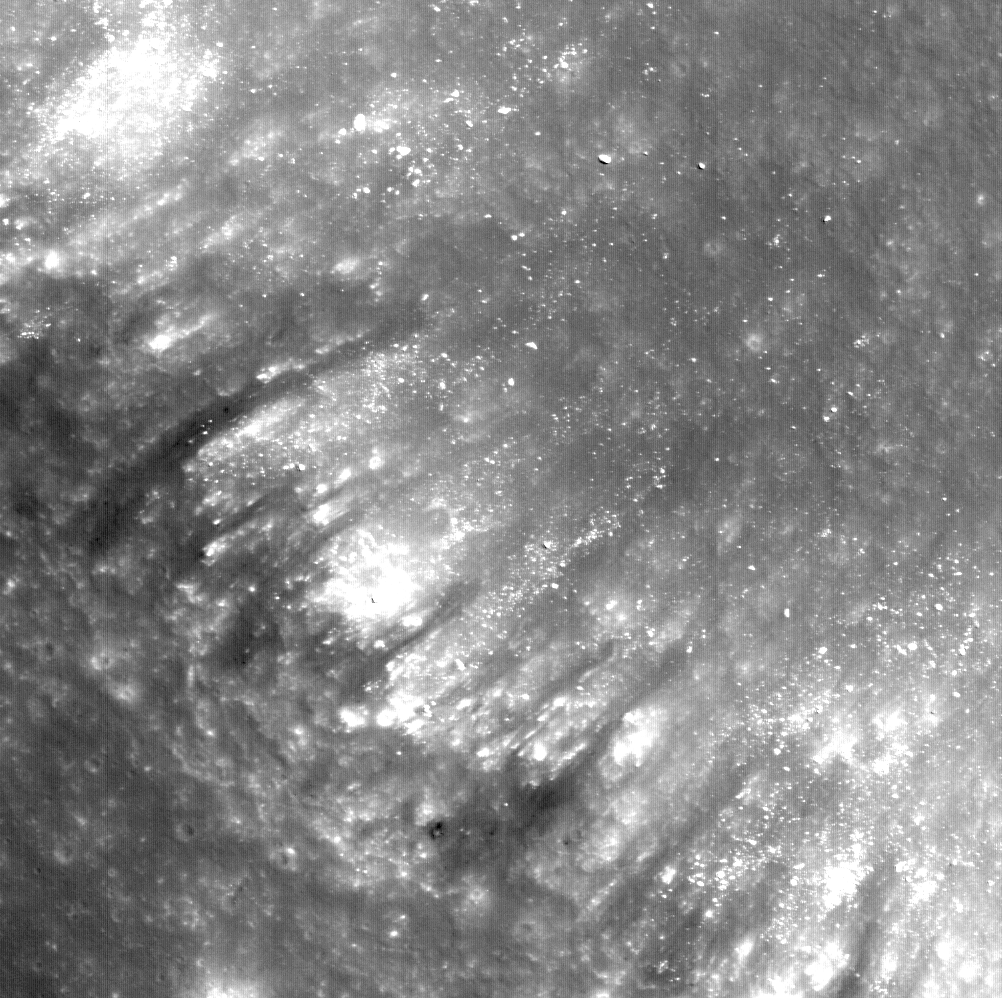

Alphonsus Crater Mantled Floor Fracture

Figure 1

Many fractures on the Moon are seen in the floors of ancient, flat-floored highlands craters. Such fracture networks often encircle all, or part of, the crater floor, and in some areas, show accumulated deposits of dark volcanic material. This Lunar Reconnaissance Orbiter Narrow Angle Camera (NAC) image (866 kilometers, or 538 miles across) shows a portion of one such fracture, located in the northeastern floor of Alphonsus crater. The fracture has been mantled by a dark, fine-grained pyroclastic deposit that appears to have moved down the wall of the fracture (at left) toward the floor (out of view to the upper right). The wall of the fracture is composed of light-colored rocks that are typical of the lunar highlands (mostly composed of anorthosite). Rocks and boulders of this bright material have also moved down the fracture wall; the largest one (near the top, center of the image) is about 8 meters across in its longest dimension. In some areas near the top of the fracture wall, dark boulders and mantling materials are seen. It is likely that this dark volcanic material came from a nearby volcanic vent located along this fracture network.

In Figure 1, LROC’s Wide Angle Camera (WAC) M117507741, the arrow indicates the approximate position of the closeup. A NASA Constellation Site is centered just to the southeast of this view.

NASA’s Goddard Space Flight Center built and manages the mission for the Exploration Systems Mission Directorate at NASA Headquarters in Washington. The Lunar Reconnaissance Orbiter Camera was designed to acquire data for landing site certification and to conduct polar illumination studies and global mapping. Operated by Arizona State University, LROC consists of a pair of narrow-angle cameras (NAC) and a single wide-angle camera (WAC). The mission is expected to return over 70 terabytes of image data.

Credit: NASA/GSFC/Arizona State University